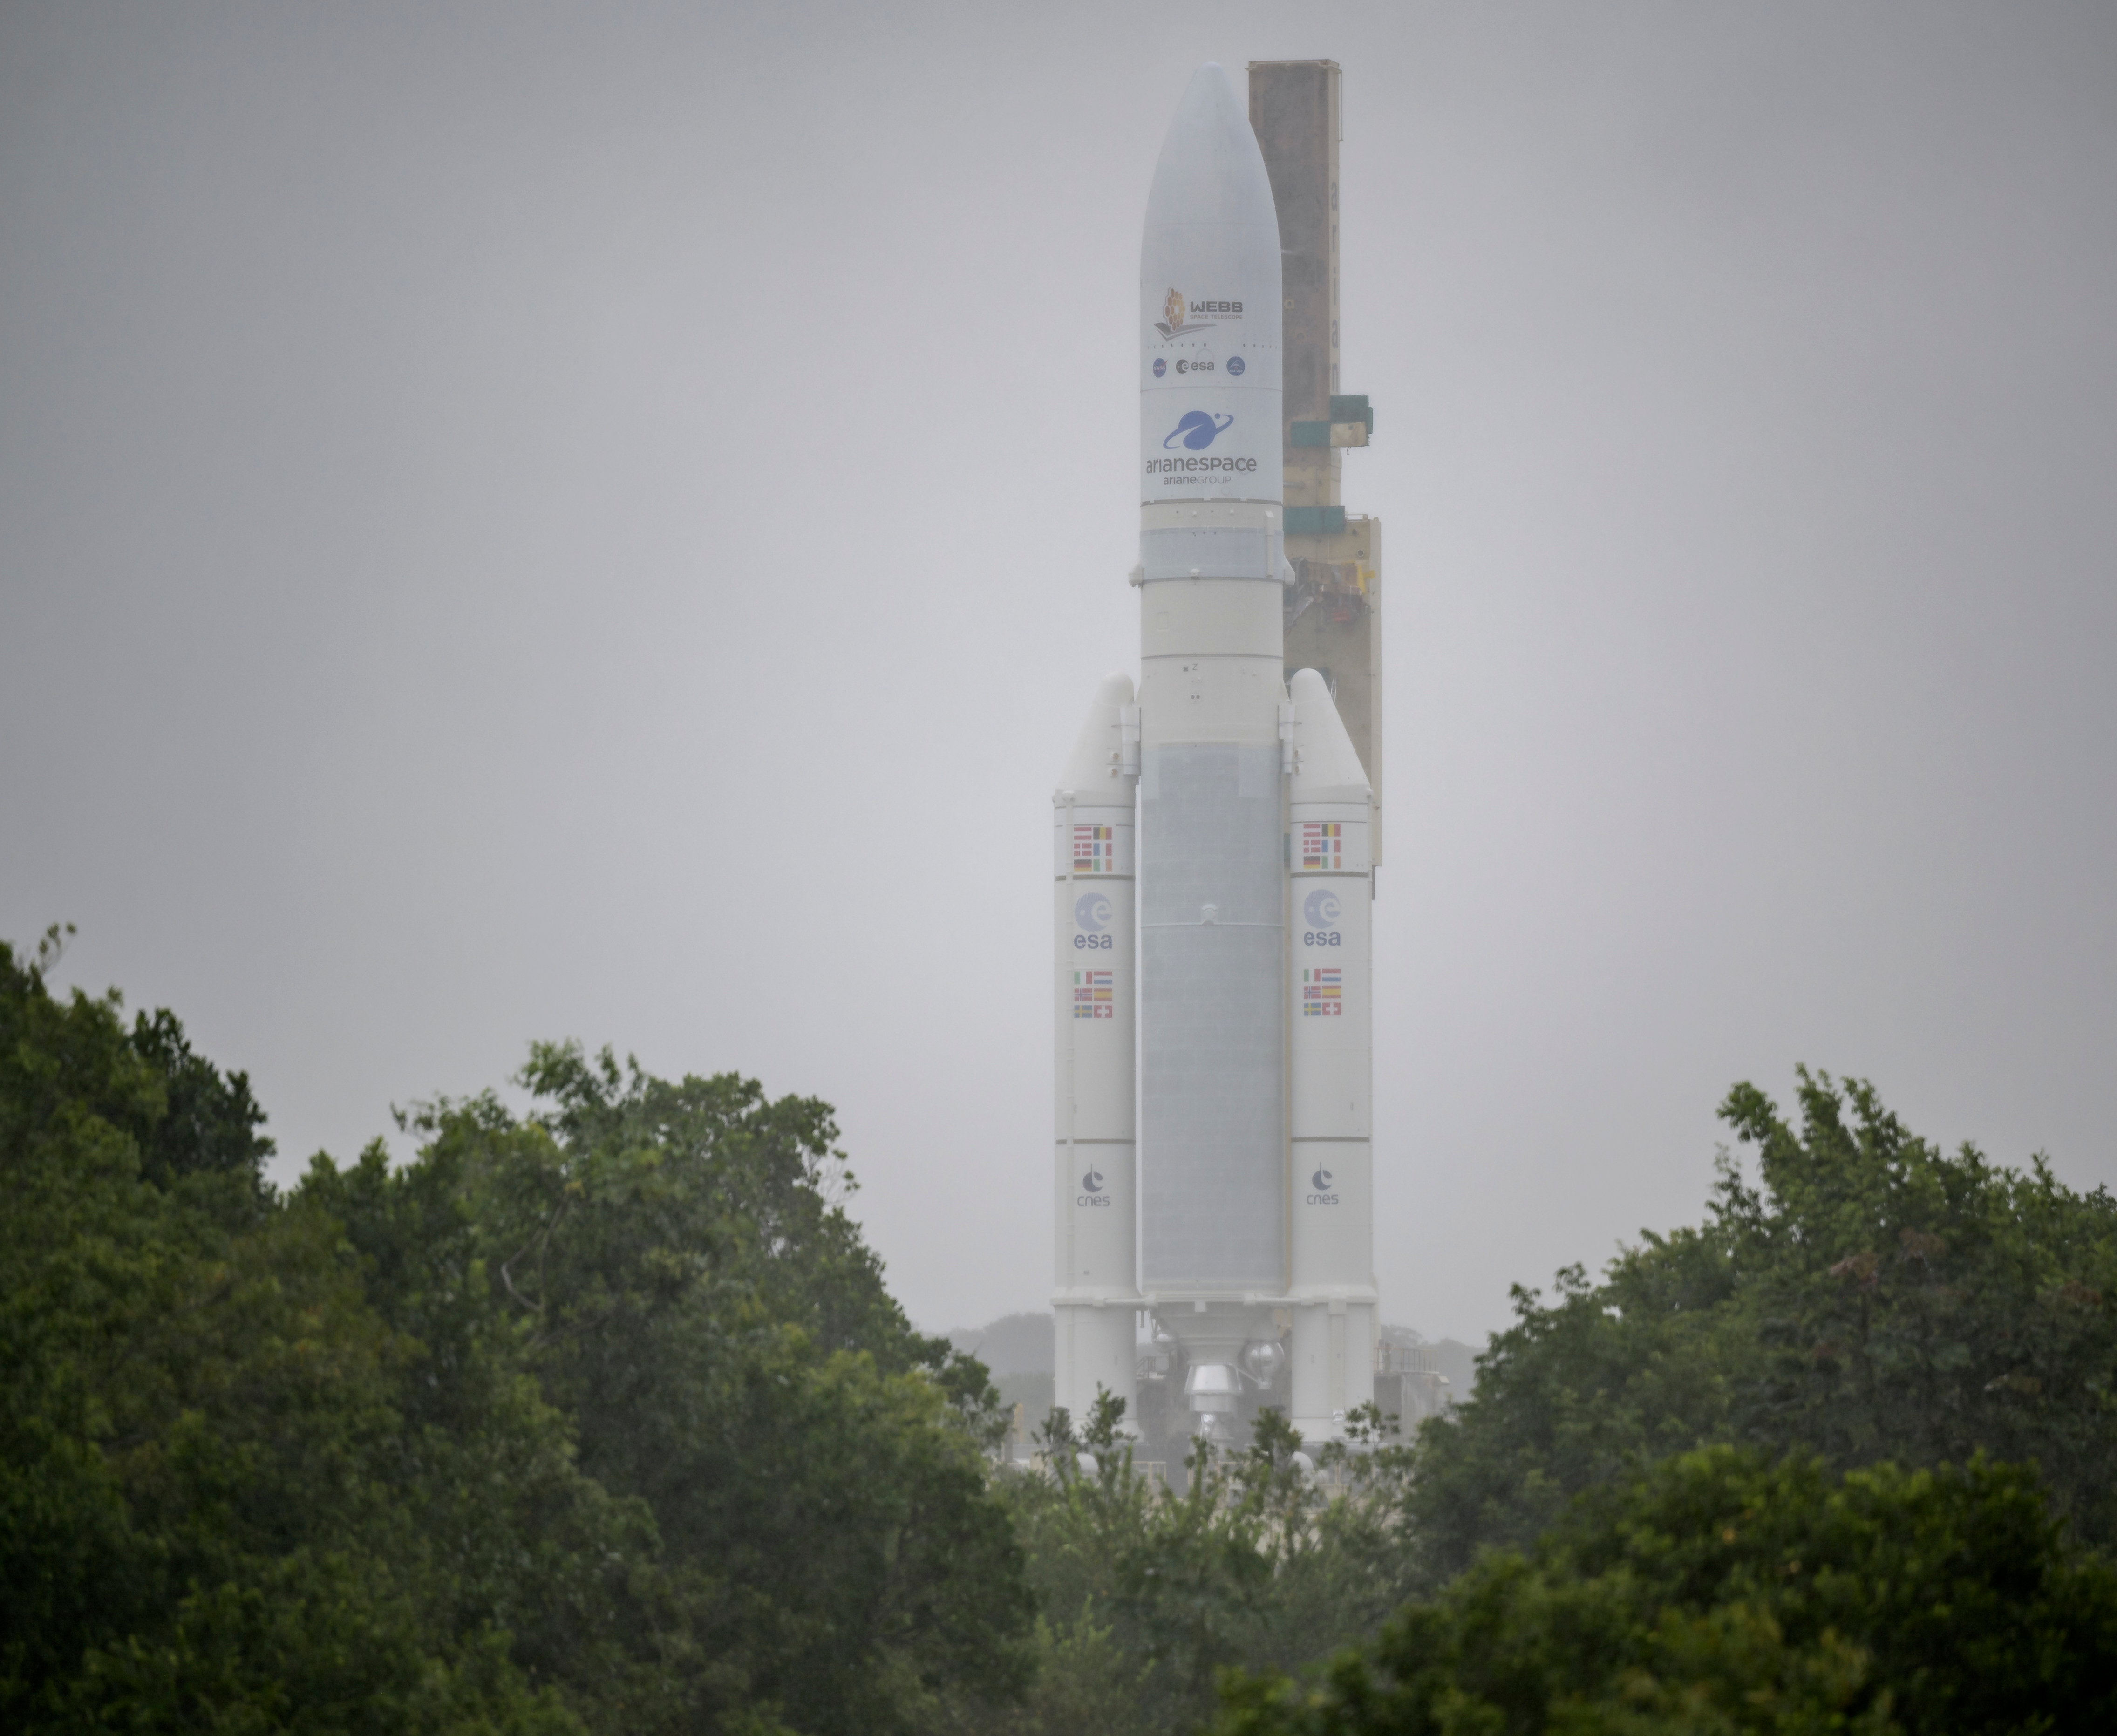

Ariane 5 Rollout with James Webb Space Telescope

Arianespace's Ariane 5 rocket with NASA’s James Webb Space Telescope onboard, is rolled out in the rain to the launch pad, Thursday, Dec. 23, 2021, at Europe’s Spaceport, the Guiana Space Center in Kourou, French Guiana. The James Webb Space Telescope (sometimes called JWST or Webb) is a large infrared telescope with a 21.3 foot (6.5 meter) primary mirror. The observatory will study every phase of cosmic history—from within our solar system to the most distant observable galaxies in the early universe.

Credit: NASA/Bill Ingalls